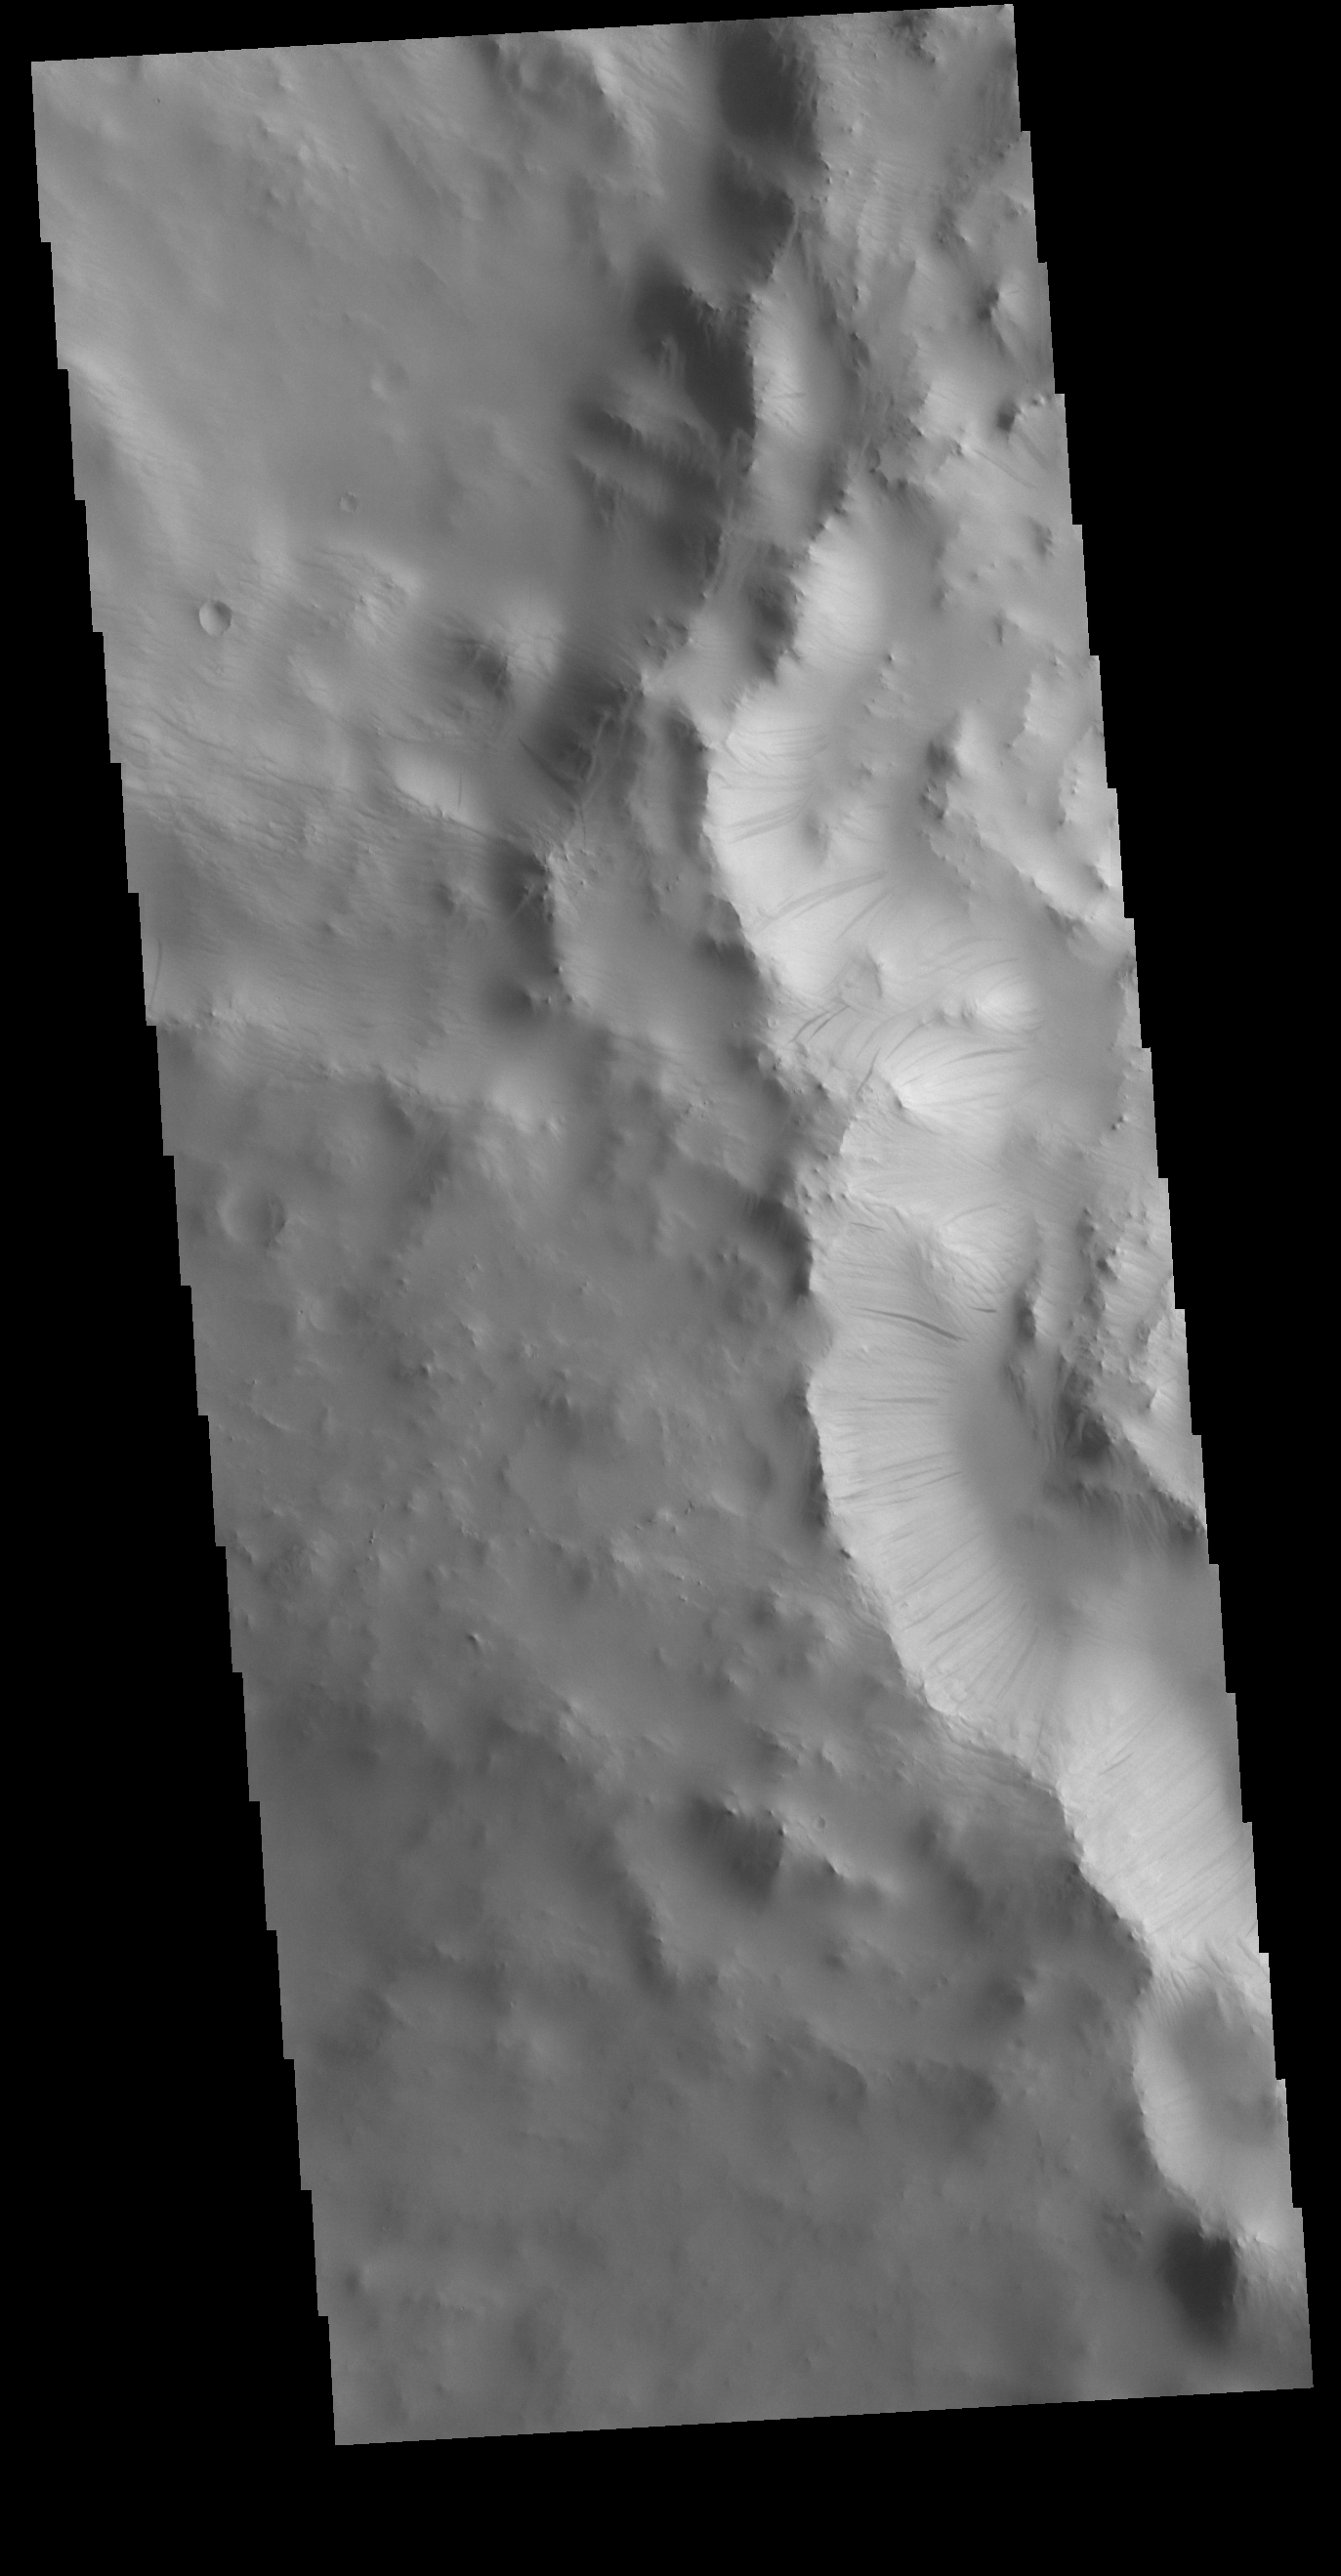

Dark Slope Streaks

This VIS image shows part of the inner rim of an unnamed crater in Terra Sabaea. Numerous dark streaks mark the slopes of the inner rim. There are several suggested mechanisms to form these features. Two of the mechanisms are that the dusty surface has been altered to reveal darker rock beneath from motion of downward moving dust, or the surface is darkening by fluid or other surface staining.

Credit: NASA/JPL-Caltech/ASU